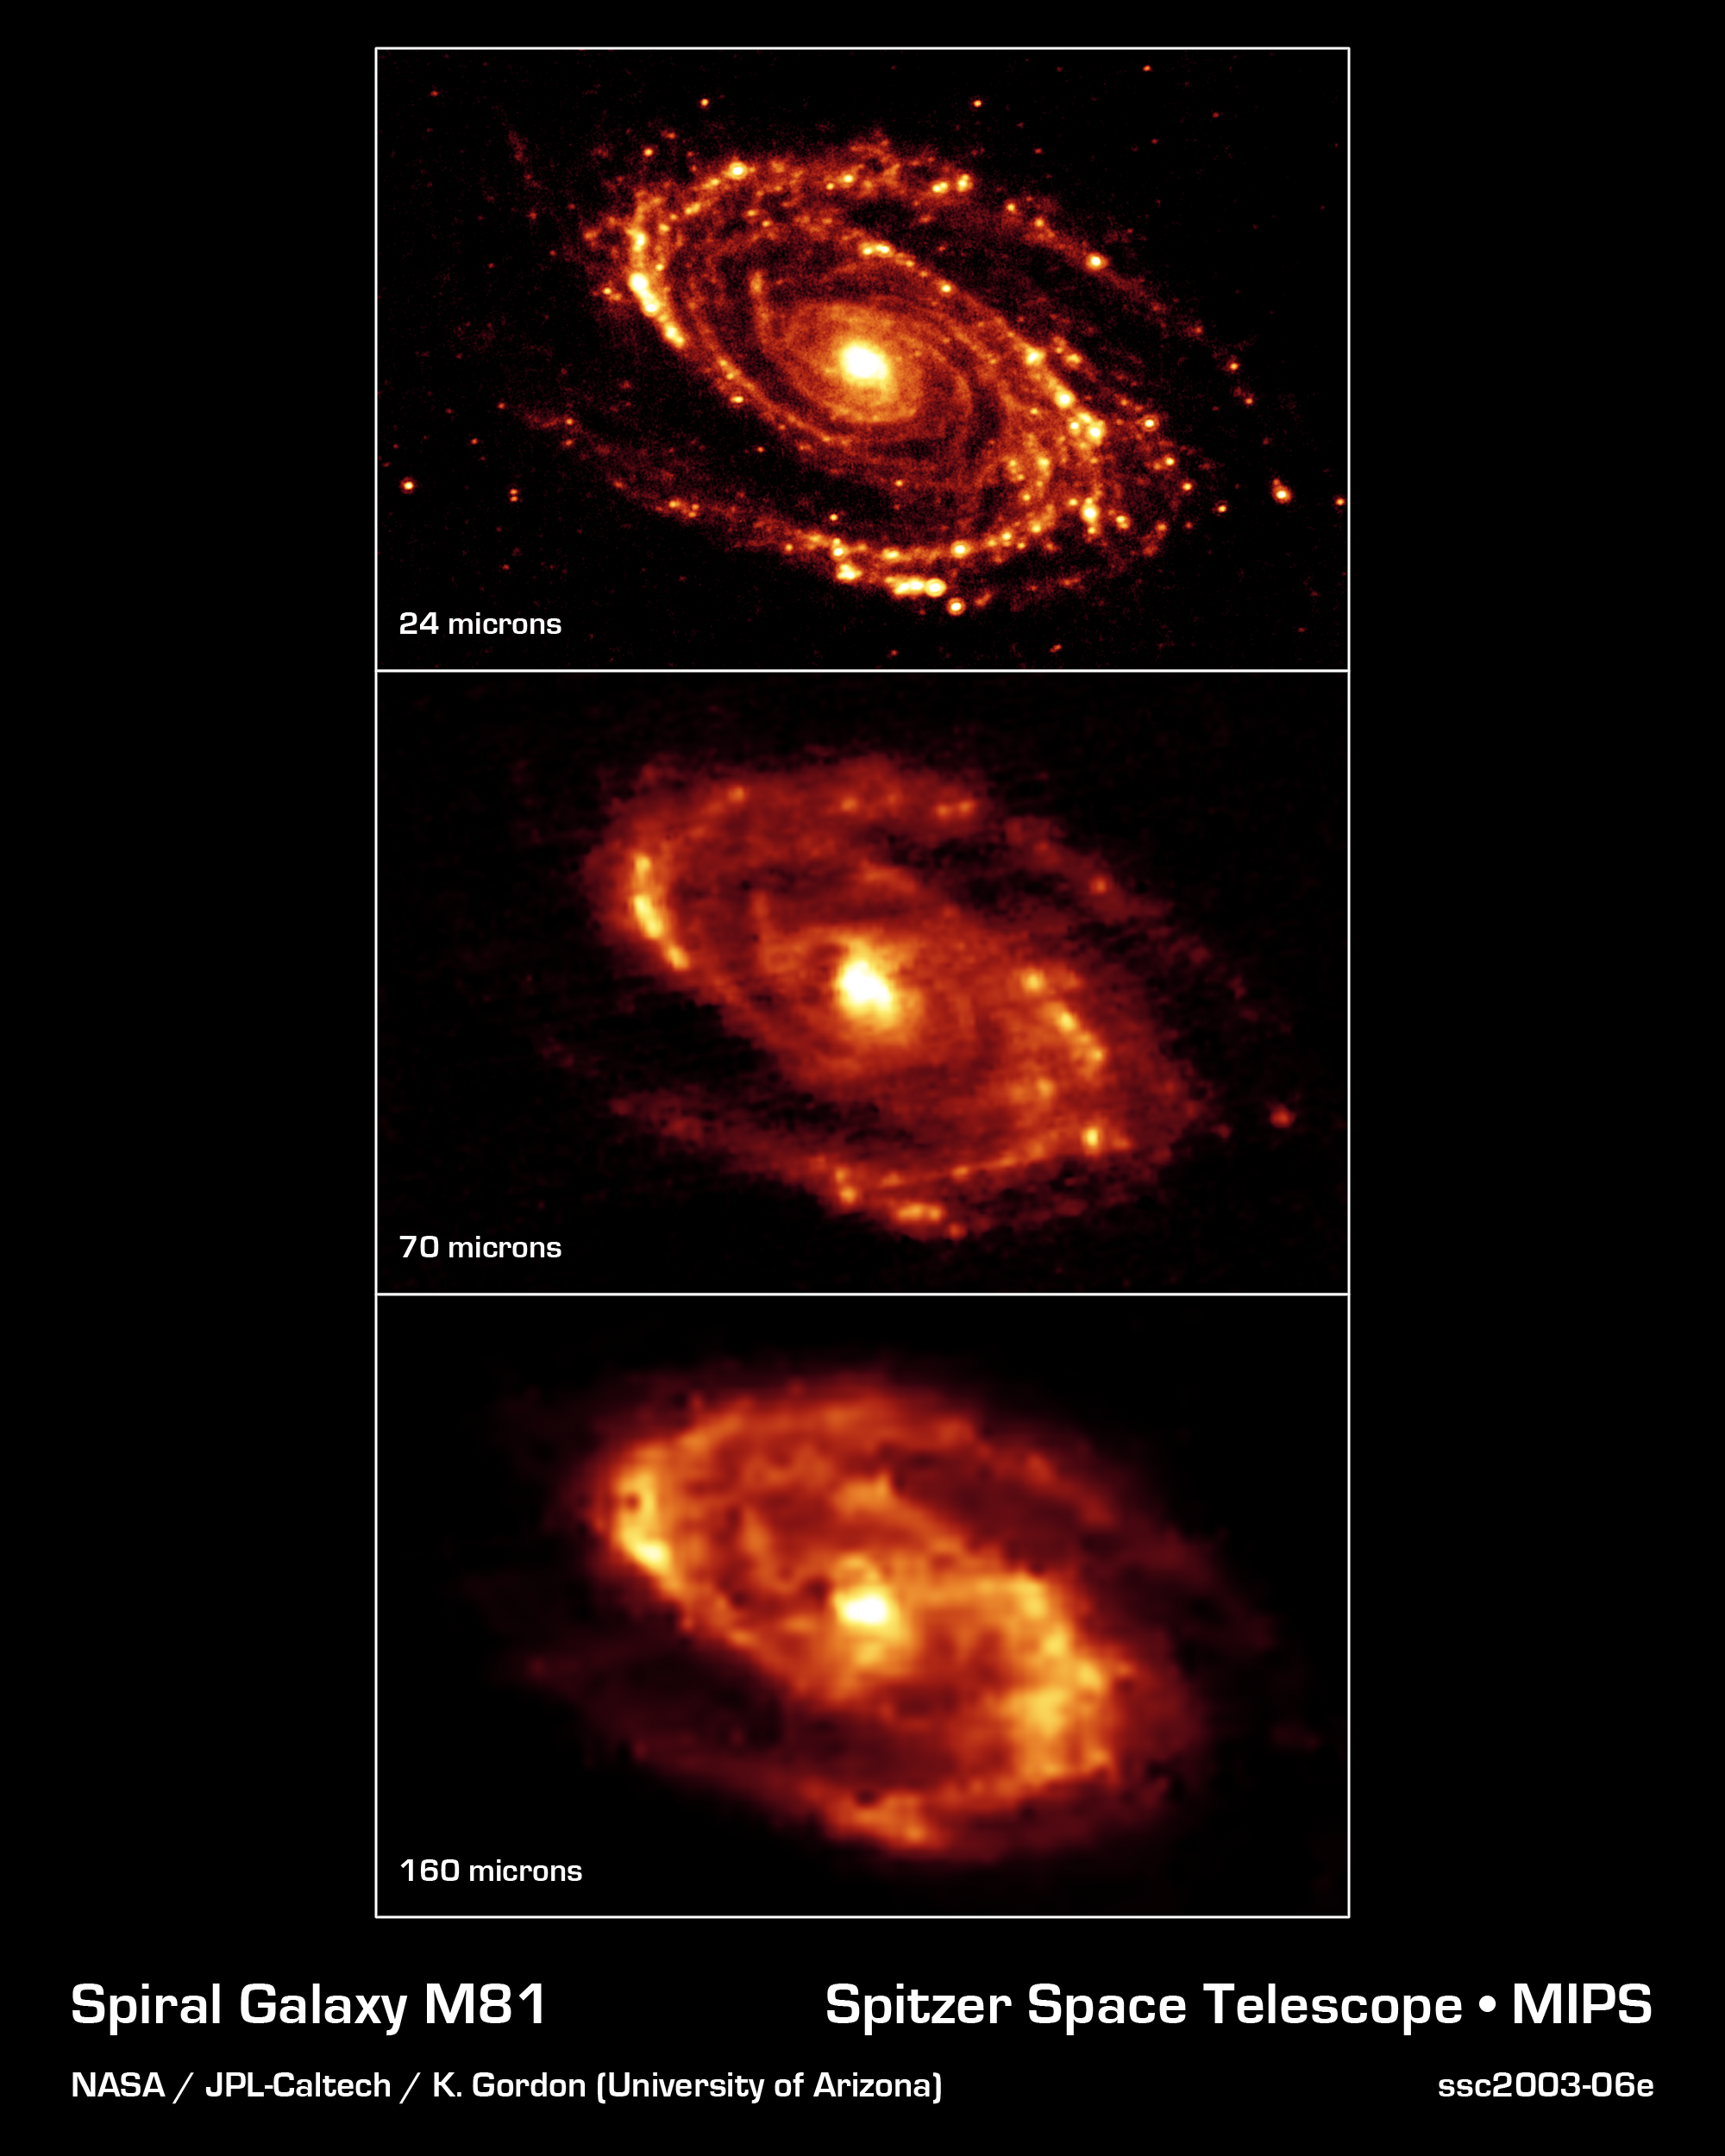

Messier 81

The magnificent and dusty spiral arms of the nearby galaxy Messier 81 are highlighted in these NASA Spitzer Space Telescope images. Located in the northern constellation of Ursa Major (which also includes the Big Dipper), this galaxy is easily visible through binoculars or a small telescope. M81 is located at a distance of 12 million light-years.

The three-panel mosaic is a series of images obtained with the multiband imaging photometer. Thermal infrared emission at 24 microns (top), 70 microns (center) and 160 microns (bottom) is shown in the images. Note that the effective spatial resolution degrades as ones moves to longer wavelengths.

At these wavelengths, Spitzer sees the dust, rather than the stars, within the disc of silicates and carbonaceous grains. It is well-mixed with gas, which is best seen at radio wavelengths, to form the essential ingredients for future star formation.

Credit: NASA/JPL-Caltech/K. Gordon (University of Arizona)